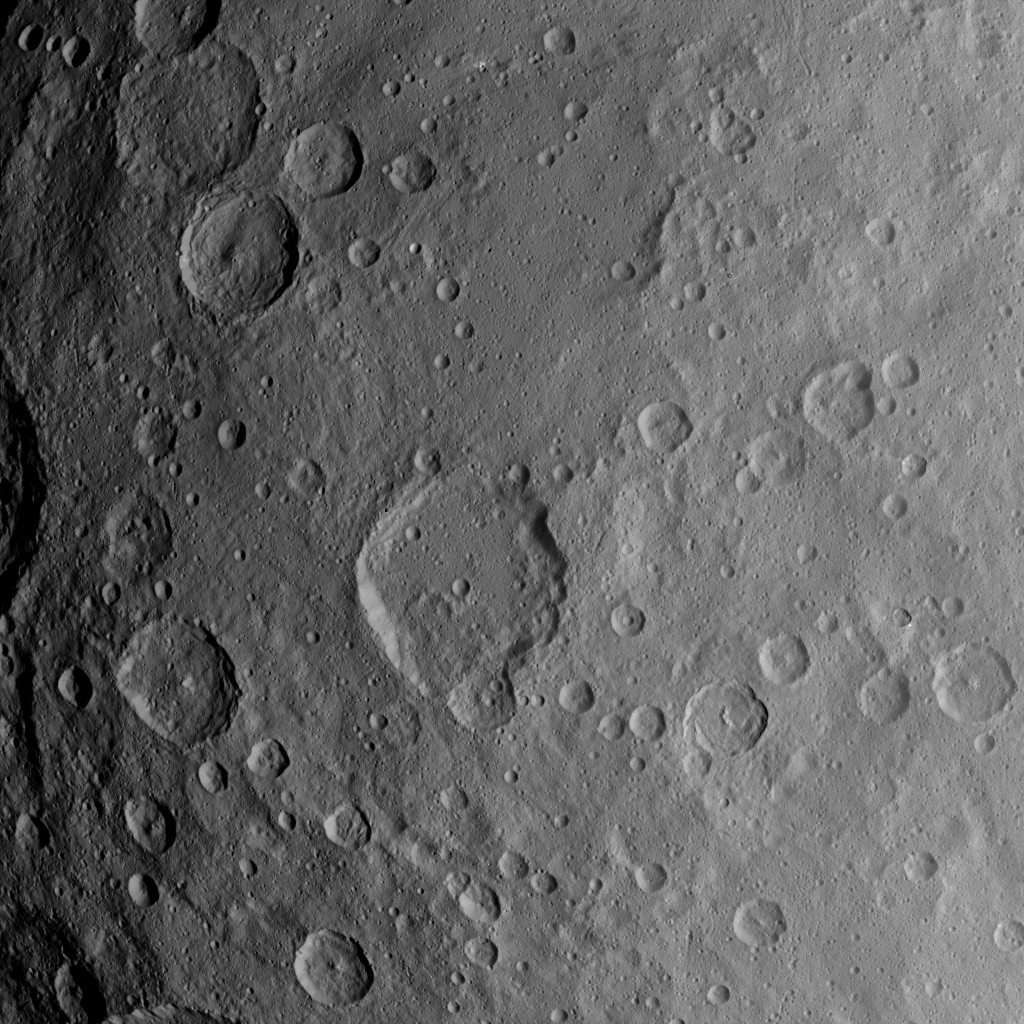

Dawn Survey Orbit Image 4

This image, taken by NASA’s Dawn spacecraft, shows dwarf planet Ceres from an altitude of 2,700 miles (4,400 kilometers). The image, with a resolution of 1,400 feet (410 meters) per pixel, was taken on June 6, 2015.

Dawn’s mission is managed by JPL for NASA’s Science Mission Directorate in Washington. Dawn is a project of the directorate’s Discovery Program, managed by NASA’s Marshall Space Flight Center in Huntsville, Alabama. UCLA is responsible for overall Dawn mission science. Orbital ATK, Inc., in Dulles, Virginia, designed and built the spacecraft. The German Aerospace Center, the Max Planck Institute for Solar System Research, the Italian Space Agency and the Italian National Astrophysical Institute are international partners on the mission team.

Credit: NASA/JPL-Caltech/UCLA/MPS/DLR/IDA